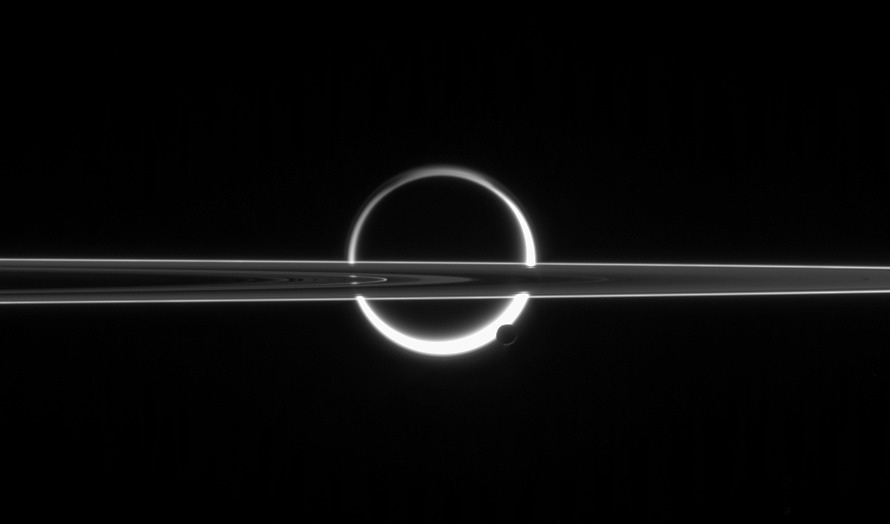

Candle in the Dark

Saturn’s rings cut across an eerie scene that is ruled by Titan’s luminous crescent and globe-encircling haze, broken by the small moon Enceladus, whose icy jets are dimly visible at its south pole. North is up.

The scattered light around planet-sized Titan (5,150 kilometers, or 3,200 miles across) makes the moon’s solid surface visible in silhouette. Enceladus (505 kilometers, or 314 miles across) enjoys far clearer skies than its giant sibling moon.

This view shows the unlit side of Saturn’s rings.

The image was taken in visible red light with the Cassini spacecraft narrow-angle camera on June 10, 2006 at a distance of approximately 3.9 million kilometers (2.4 million miles) from Enceladus and 5.3 million kilometers (3.3 million miles) from Titan. The view was obtained at a Sun-moon-spacecraft, or phase, angle of about 160 degrees relative to both moons. Image scale is 23 kilometers (15 miles) per pixel on Enceladus and 32 kilometers (20 miles) on Titan.

The Cassini-Huygens mission is a cooperative project of NASA, the European Space Agency and the Italian Space Agency. The Jet Propulsion Laboratory, a division of the California Institute of Technology in Pasadena, manages the mission for NASA’s Science Mission Directorate, Washington, D.C. The Cassini orbiter and its two onboard cameras were designed, developed and assembled at JPL. The imaging operations center is based at the Space Science Institute in Boulder, Colo.

Credit: NASA/JPL/Space Science Institute